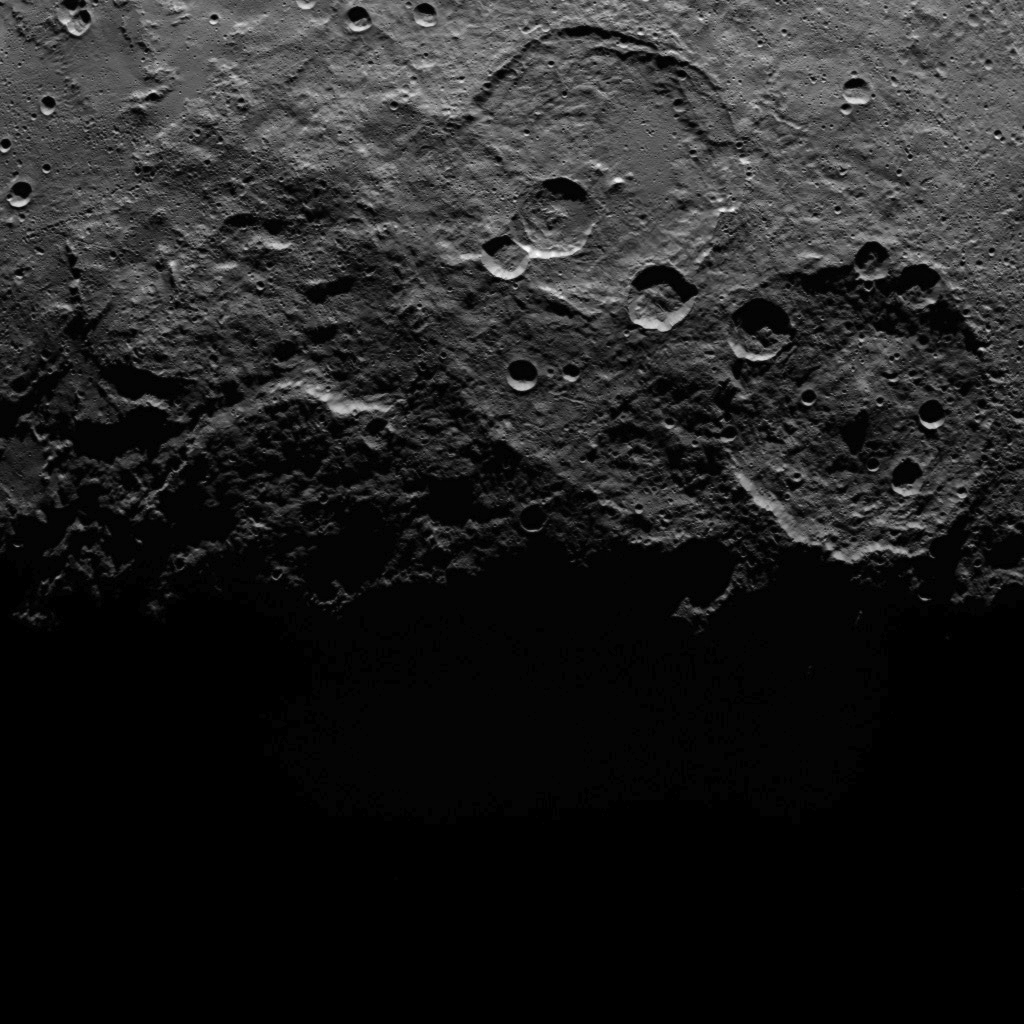

Dawn Survey Orbit Image 34

This image, taken by NASA’s Dawn spacecraft, shows a portion of the southern hemisphere of dwarf planet Ceres from an altitude of 2,700 miles (4,400 kilometers). The image, with a resolution of 1,400 feet (410 meters) per pixel, was taken on June 25, 2015.

Dawn’s mission is managed by JPL for NASA’s Science Mission Directorate in Washington. Dawn is a project of the directorate’s Discovery Program, managed by NASA’s Marshall Space Flight Center in Huntsville, Alabama. UCLA is responsible for overall Dawn mission science. Orbital ATK, Inc., in Dulles, Virginia, designed and built the spacecraft. The German Aerospace Center, the Max Planck Institute for Solar System Research, the Italian Space Agency and the Italian National Astrophysical Institute are international partners on the mission team.

Credit: NASA/JPL-Caltech/UCLA/MPS/DLR/IDA